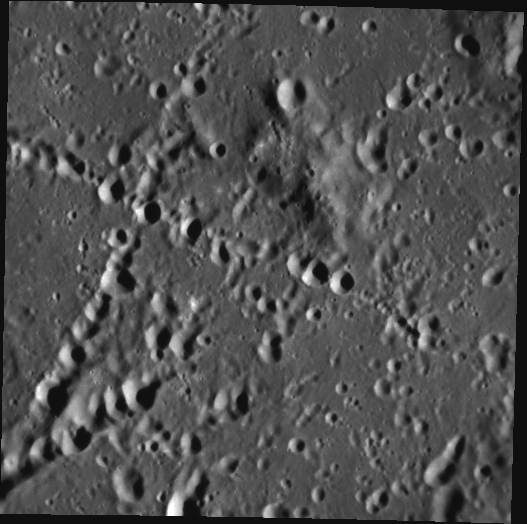

The Land of Crater Chains

This image, taken with the Narrow Angle Camera (NAC), gives us a close-up view of newly named Stevenson crater. One of the 23 Mercury craters recently assigned names by the IAU, Stevenson crater was named in honor of Robert Louis Stevenson, the nineteenth century author best known for The Strange Case of Dr. Jekyll and Mr. Hyde as well as A Child’s Garden of Verses, a classic collection of poems including The Swing and The Land of Counterpane. Stevenson crater is known for the distinct X-shape made by the secondary crater chains crisscrossing its floor, the result of falling ejecta from two primary impacts outside the field of view.

This image was acquired as part of MDIS’s high-incidence-angle base map. The high-incidence-angle base map is a major mapping activity in MESSENGER’s extended mission and complements the surface morphology base map of MESSENGER’s primary mission that was acquired under generally more moderate incidence angles. High incidence angles, achieved when the Sun is near the horizon, result in long shadows that accentuate the small-scale topography of geologic features. The high-incidence-angle base map is being acquired with an average resolution of 200 meters/pixel.

Date acquired: April 10, 2012
Image Mission Elapsed Time (MET): 242504076
Image ID: 1627702
Instrument: Narrow Angle Camera (NAC) of the Mercury Dual Imaging System (MDIS)
Center Latitude: 1.79°
Center Longitude: 216.2° E
Resolution: 159 meters/pixel
Scale: Stevenson crater is 134 km (83 miles) in diameter. This image displays about 81 km (50 miles) of the crater’s floor.
Incidence Angle: 71.4°
Emission Angle: 7.4°
Phase Angle: 64.0°

The MESSENGER spacecraft is the first ever to orbit the planet Mercury, and the spacecraft’s seven scientific instruments and radio science investigation are unraveling the history and evolution of the Solar System’s innermost planet. Visit the Why Mercury? section of this website to learn more about the key science questions that the MESSENGER mission is addressing. During the one-year primary mission, MDIS acquired 88,746 images and extensive other data sets. MESSENGER is now in a year-long extended mission, during which plans call for the acquisition of more than 80,000 additional images to support MESSENGER’s science goals.

These images are from MESSENGER, a NASA Discovery mission to conduct the first orbital study of the innermost planet, Mercury. For information regarding the use of images, see the MESSENGER image use policy.

Credit: NASA/Johns Hopkins University Applied Physics Laboratory/Carnegie Institution of Washington